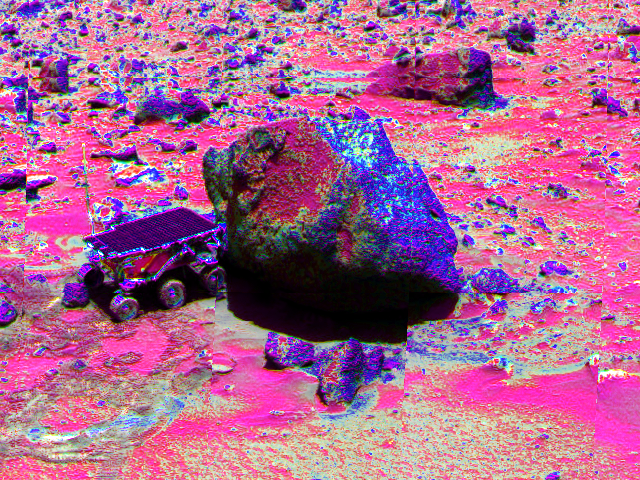

“Yogi” in False Color

Sojourner has made contact with the rock “Yogi” in this false-color image, taken with the Imager for Mars Pathfinder (IMP). The rover’s left rear wheel has driven up onto the Yogi’s surface in an attempt to get as close as possible to the rock’s surface. Sojourner will later use its Alpha Proton X-Ray Spectrometer (APXS) instrument to conduct a study of Yogi’s chemical composition.

Mars Pathfinder is the second in NASA’s Discovery program of low-cost spacecraft with highly focused science goals. The Jet Propulsion Laboratory, Pasadena, CA, developed and manages the Mars Pathfinder mission for NASA’s Office of Space Science, Washington, D.C. JPL is an operating division of the California Institute of Technology (Caltech). The Imager for Mars Pathfinder (IMP) was developed by the University of Arizona Lunar and Planetary Laboratory under contract to JPL. Peter Smith is the Principal Investigator.

Photojournal note: Sojourner spent 83 days of a planned seven-day mission exploring the Martian terrain, acquiring images, and taking chemical, atmospheric and other measurements. The final data transmission received from Pathfinder was at 10:23 UTC on September 27, 1997. Although mission managers tried to restore full communications during the following five months, the successful mission was terminated on March 10, 1998.

Credit: NASA/JPL